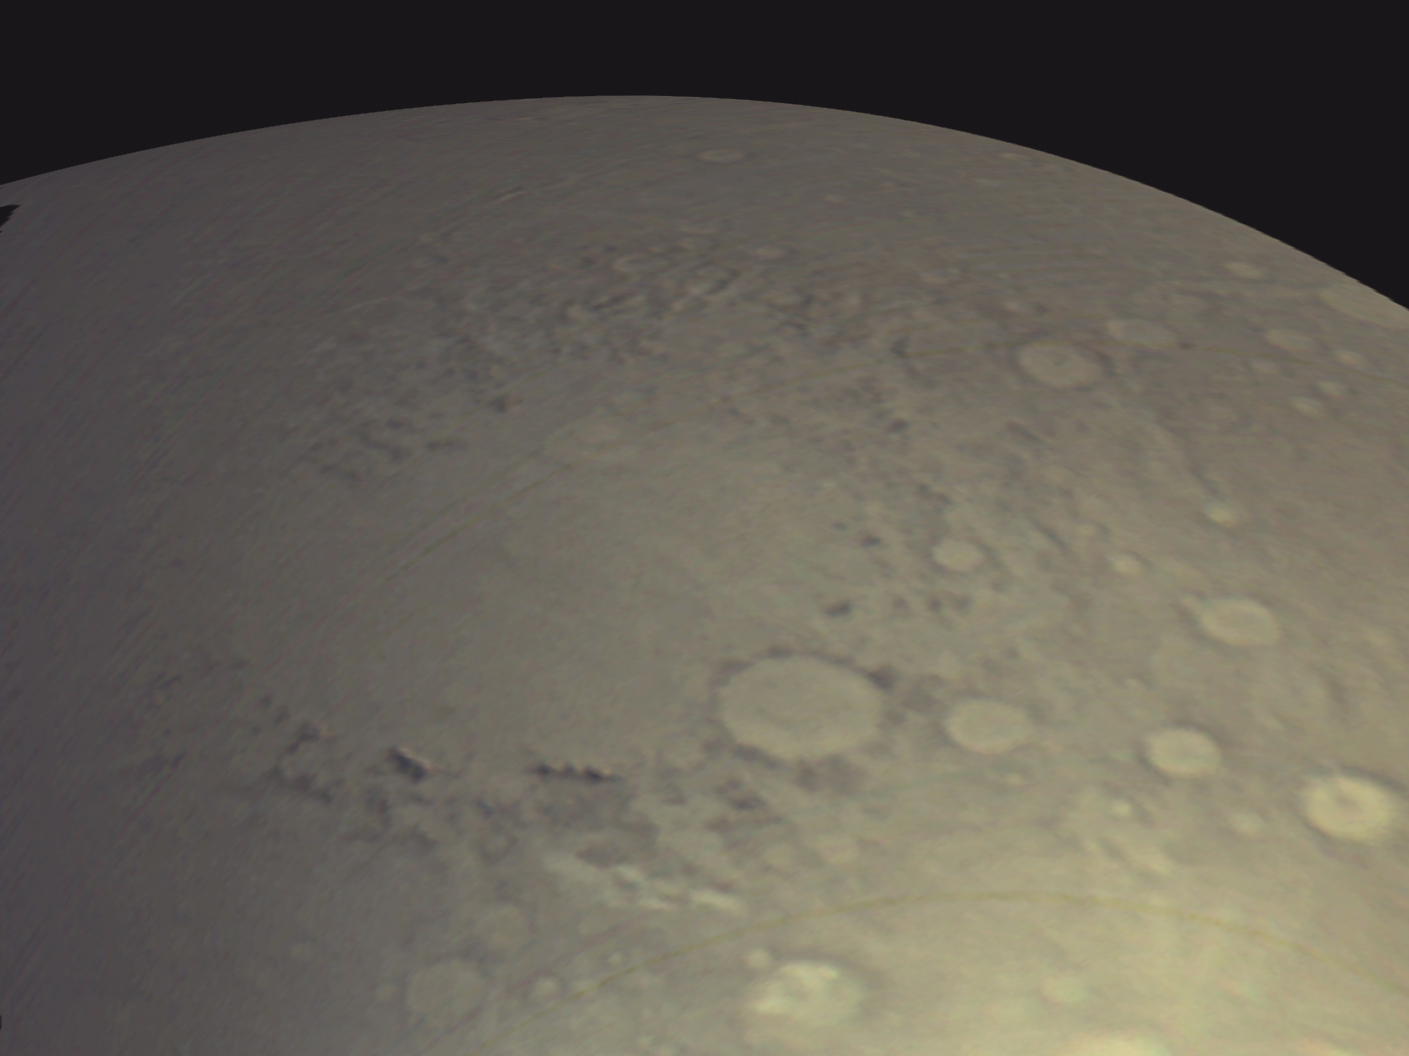

View of Argyre Basin from Test of Mars Color Image

MARCI Bands Composite

The Mars Color Imager (MARCI) camera on NASA’s Mars Reconnaissance Orbiter acquired a seven-band color, wide-angle view of Mars on March 24, 2006, as part of a checkout of the orbiter’s payload. This image shows a color composite made from the MARCI red, green, and blue bands. The view looks northward and includes the large Argyre Basin in Mars’ southern hemisphere.

One use of the test imaging is an opportunity to fine-tune calibrations used for processing the separate bands into “true” color — as it would appear to a human eye looking down from orbit. Further calibration will be needed. Regular use of MARCI and the other science instruments on Mars Reconnaissance Orbiter will begin in autumn 2006, after the spacecraft’s orbit has been reshaped to a nearly circular, low-altitude path.

The March 24 test produced images from each color band. Illustrated here are some of these test images. In figure 1, three views acquired by MARCI are compared to a color composite of two views acquired about four hours later by the wide-angle imager of Mars Orbiter Camera (MOC) on NASA’s Mars Global Surveyor spacecraft. The MARCI imaging occurred during the morning on Mars, while the MOC observations were made at about 2 p.m. local solar time. The region of Mars imaged by MARCI was south of the Valles Marineris. It includes the Argyre Basin’s interior plains, Argyre Planitia, and mountains forming the basin rim, Nereidum Montes to the northwest (middle of images) and Charitum Montes to the southeast (bottom of images).

The color composite from MARCI differs from the MOC wide-angle color composite because, to create a color image with MOC data, camera-team members synthesize (fake) a green channel by adding the red and blue channels together and dividing by two. The slightly greenish tint of the MARCI image shows that the approximation used for MOC images underestimates the amount of green.

The test image labeled 260 nm shows how the planet appears at an ultraviolet (UV) waveband of 260 nanometers, where ozone absorbs the UV light. Relatively darker areas in this band normally will indicate the presence of ozone, and relatively lighter areas will indicate the absence of ozone. Water vapor in Mars’ atmosphere is in an inverse relationship with ozone; where there is more of one, there is less of the other. So, lighter areas in images can be used to track water vapor. The term “relatively” is used here because Mars itself is very dark in the UV owing to absorption of UV light by iron-bearing minerals, and sunlight is deficient in UV relative to visible light, so in general Mars will always look dark in the UV. A second UV band on MARCI (not shown in the figure above) at a longer wavelength allows these differences to be quantified. The MOC wide-angle image shows wispy, light water-ice clouds to the northwest of Argyre in the afternoon, but researchers cannot yet correlate these clouds with the UV information from MARCI, especially because the times of day are different. When in its final mapping orbit, Mars Reconnaissance Orbiter will view the same area as Mars Global Surveyor separated by only one hour, and such correlations will be much more direct.

For more details of how MARCI images are acquired and processed, see the companion release, MARCI2-3, and be certain to examine the 15.6 Mbyte animated Gif movie.

The pictures shown here are the first views of Mars acquired by the Mars Color Imager on Mars Reconnaissance Orbiter. This is a re-flight of a similar instrument that was aboard the Mars Climate Orbiter, which was lost in September 1999 during its orbit insertion activity. In the primary science phase of the Mars Reconnaissance Orbiter, MARCI will routinely acquire daily global maps of the planet. These data will be used to help track storms, monitor clouds and water vapor, and track seasonal changes in surface albedo (bright and dark) patterns and the polar caps.

Credit: NASA/JPL/MSSS